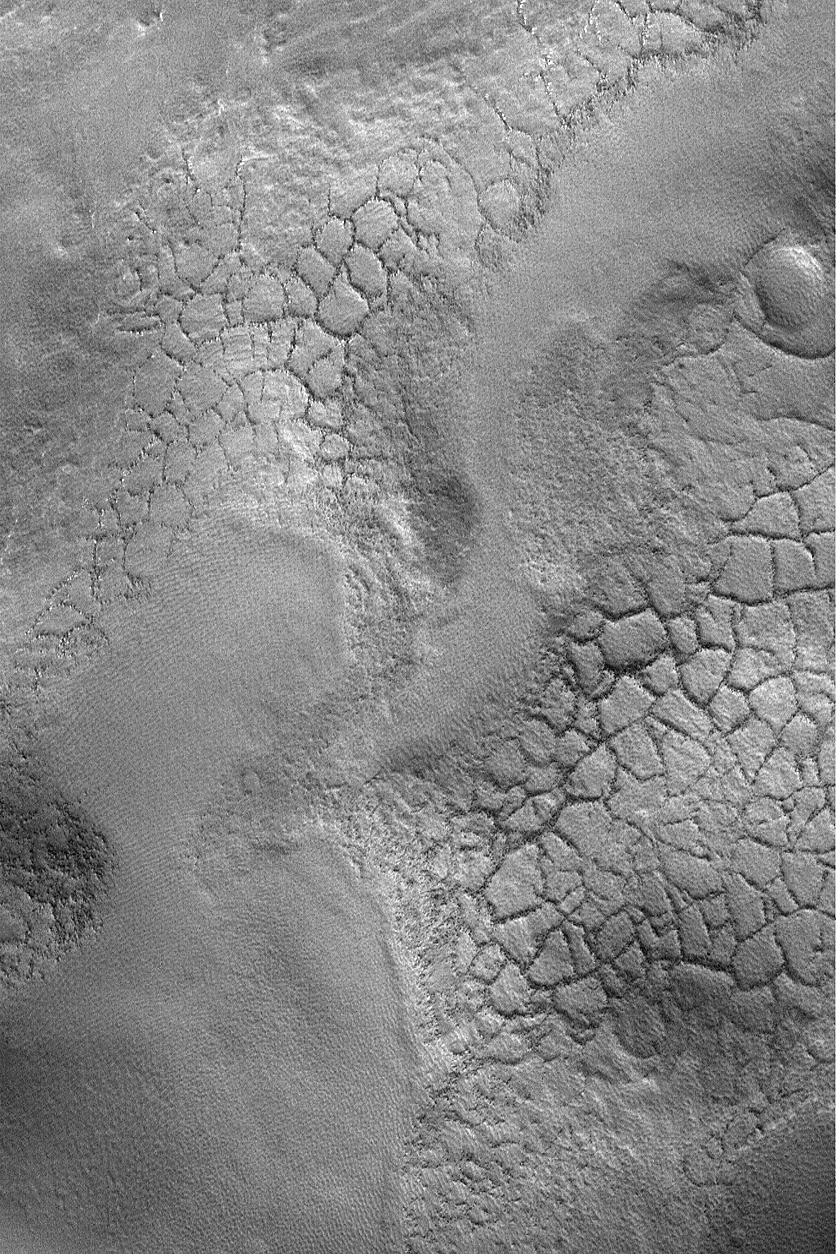

Polygons near Lyot Crater

MGS MOC Release No. MOC2-564, 4 December 2003

This Mars Global Surveyor (MGS) Mars Orbiter Camera (MOC) image shows patterned ground, arranged in the form of polygons, on the undulating plains associated with ejecta from the Lyot impact crater on the martian northern plains. This picture was acquired in October 2003 and shows that the polygon margins are ridges with large boulders–shown here as dark dots–on them. On Earth, polygon patterns like this are created in arctic and antarctic regions where there is ice in the ground. The seasonal and longer-term cycles of freezing and thawing of the ice-rich ground cause these features to form over time. Whether the same is true for Mars is unknown. The polygons are located near 54.6°N, 326.6°W. The image covers an area 3 km (1.9 mi) wide and is illuminated from the lower left.

Credit: NASA/JPL/Malin Space Science Systems